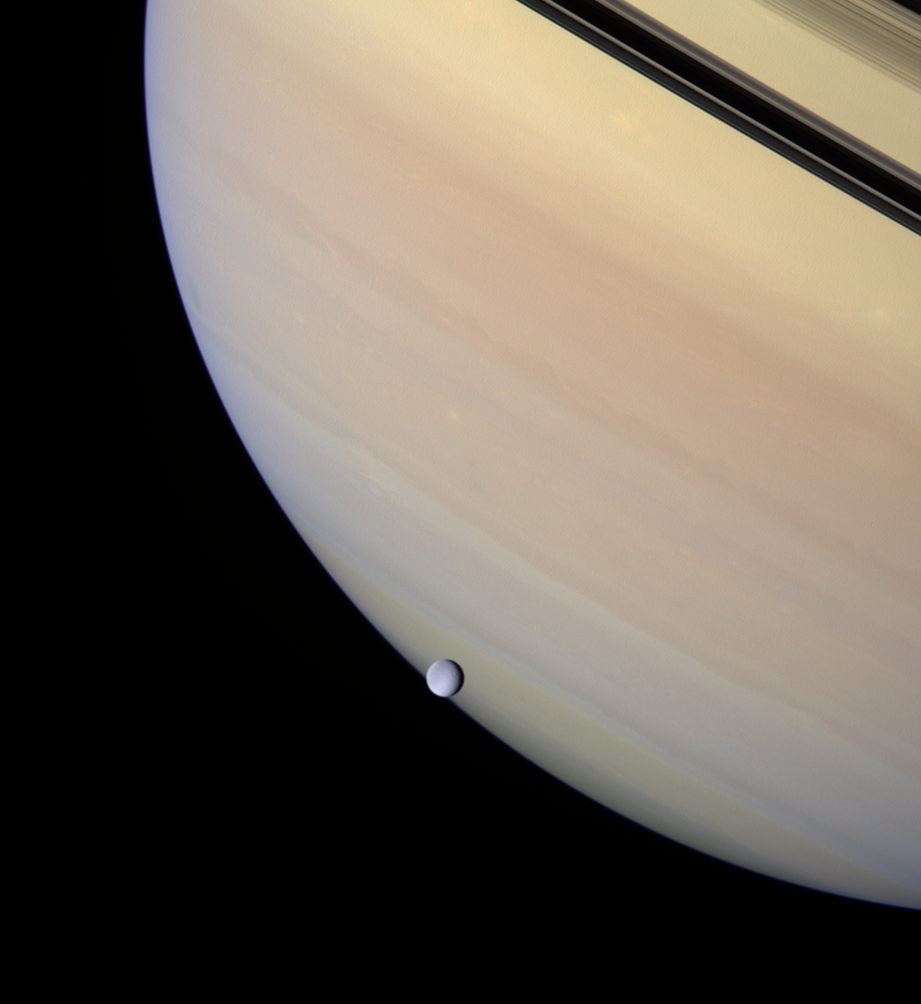

Orb of Ice

A serene orb of ice is set against the gentle pastel clouds of giant Saturn. Rhea transits the face of the gas giant, whose darkened rings and their planet-hugging shadows appear near upper right.

Rhea is the second largest of Saturn’s moons at 1,528 kilometers (949 miles) across. This view looks toward the unilluminated side of the rings from about 3 degrees above the ring plane.

Images taken using red, green and blue spectral filters were combined to create this natural color view. The view was acquired with the wide-angle camera on Feb. 4, 2007. Cassini acquired the view at a distance of approximately 1.2 million kilometers (700,000 miles) from Saturn and 679,000 kilometers (422,000 miles) from Rhea. Image scale is 68 kilometers (42 miles) per pixel on Saturn and about 40 kilometers (25 miles) per pixel on Rhea.

The Cassini-Huygens mission is a cooperative project of NASA, the European Space Agency and the Italian Space Agency. The Jet Propulsion Laboratory, a division of the California Institute of Technology in Pasadena, manages the mission for NASA’s Science Mission Directorate, Washington, D.C. The Cassini orbiter and its two onboard cameras were designed, developed and assembled at JPL. The imaging operations center is based at the Space Science Institute in Boulder, Colo.

Credit: NASA/JPL/Space Science Institute